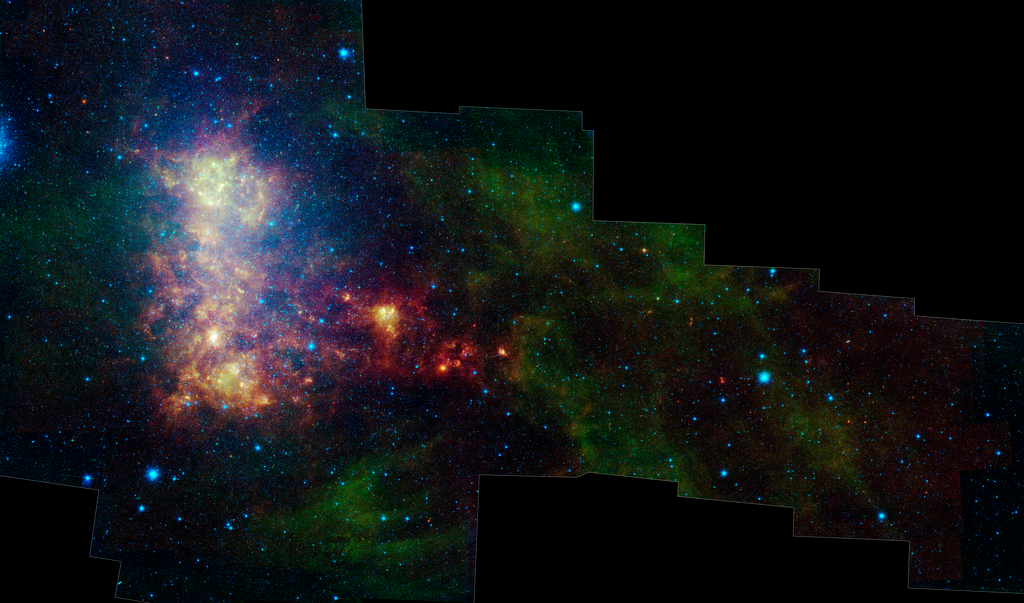

Little Galaxy with a Tail

The infrared portrait of the Small Magellanic Cloud, taken by NASA's Spitzer Space Telescope, reveals the stars and dust in this galaxy as never seen before. The Small Magellanic Cloud is a nearby satellite galaxy to our Milky Way galaxy, approximately 200,000 light-years away.

The image shows the main body of the Small Magellanic Cloud, which is comprised of the "bar" and "wing" on the left and the "tail" extending to the right. The bar contains both old stars (in blue) and young stars lighting up their natal dust (green/red). The wing mainly contains young stars. The tail contains only gas, dust and newly formed stars. Spitzer data has confirmed that the tail region was recently torn off the main body of the galaxy. Two of the tail clusters, which are still embedded in their birth clouds, can be seen as red dots.

In addition, the image contains a galactic globular cluster in the lower left (blue cluster of stars) and emission from dust in our own galaxy (green in the upper right and lower right corners).

The data in this image are being used by astronomers to study the lifecycle of dust in the entire galaxy: from the formation in stellar atmospheres, to the reservoir containing the present day interstellar medium, and the dust consumed in forming new stars. The dust being formed in old, evolved stars (blue stars with a red tinge) is measured using mid-infrared wavelengths. The present day interstellar dust is weighed by measuring the intensity and color of emission at longer infrared wavelengths. The rate at which the raw material is being consumed is determined by studying ionized gas regions and the younger stars (yellow/red extended regions). The Small Magellanic Cloud, and its companion galaxy the Large Magellanic Cloud, are the two galaxies where this type of study is possible, and the research could not be done without Spitzer.

This image was captured by Spitzer's infrared array camera and multiband imaging photometer (blue is 3.6-micron light; green is 8.0 microns; and red is combination of 24-, 70- and 160-micron light). The blue color mainly traces old stars. The green color traces emission from organic dust grains (mainly polycyclic aromatic hydrocarbons). The red traces emission from larger, cooler dust grains.

The image was taken as part of the Spitzer Legacy program known as SAGE-SMC: Surveying the Agents of Galaxy Evolution in the Tidally-Stripped, Low Metallicity Small Magellanic Cloud.

Credit: NASA/JPL-Caltech/K. Gordon (STScI)